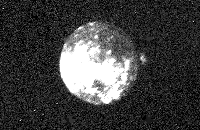

Io

This Voyager 2 picture of Io was taken in ultraviolet light on the evening of July 4, 1979, at a range of 4.7 million kilometers (2.9 million miles). The bright spot on the right limb is one of the volcanic eruption plumes first photographed by Voyager 1. The plume is more than 200 kilometers (124 miles) high. The volcano apparently has been erupting since it was observed by Voyager 1 in March. This suggests that the volcanos on Io probably are in continuous eruption.

Credit: NASA/JPL